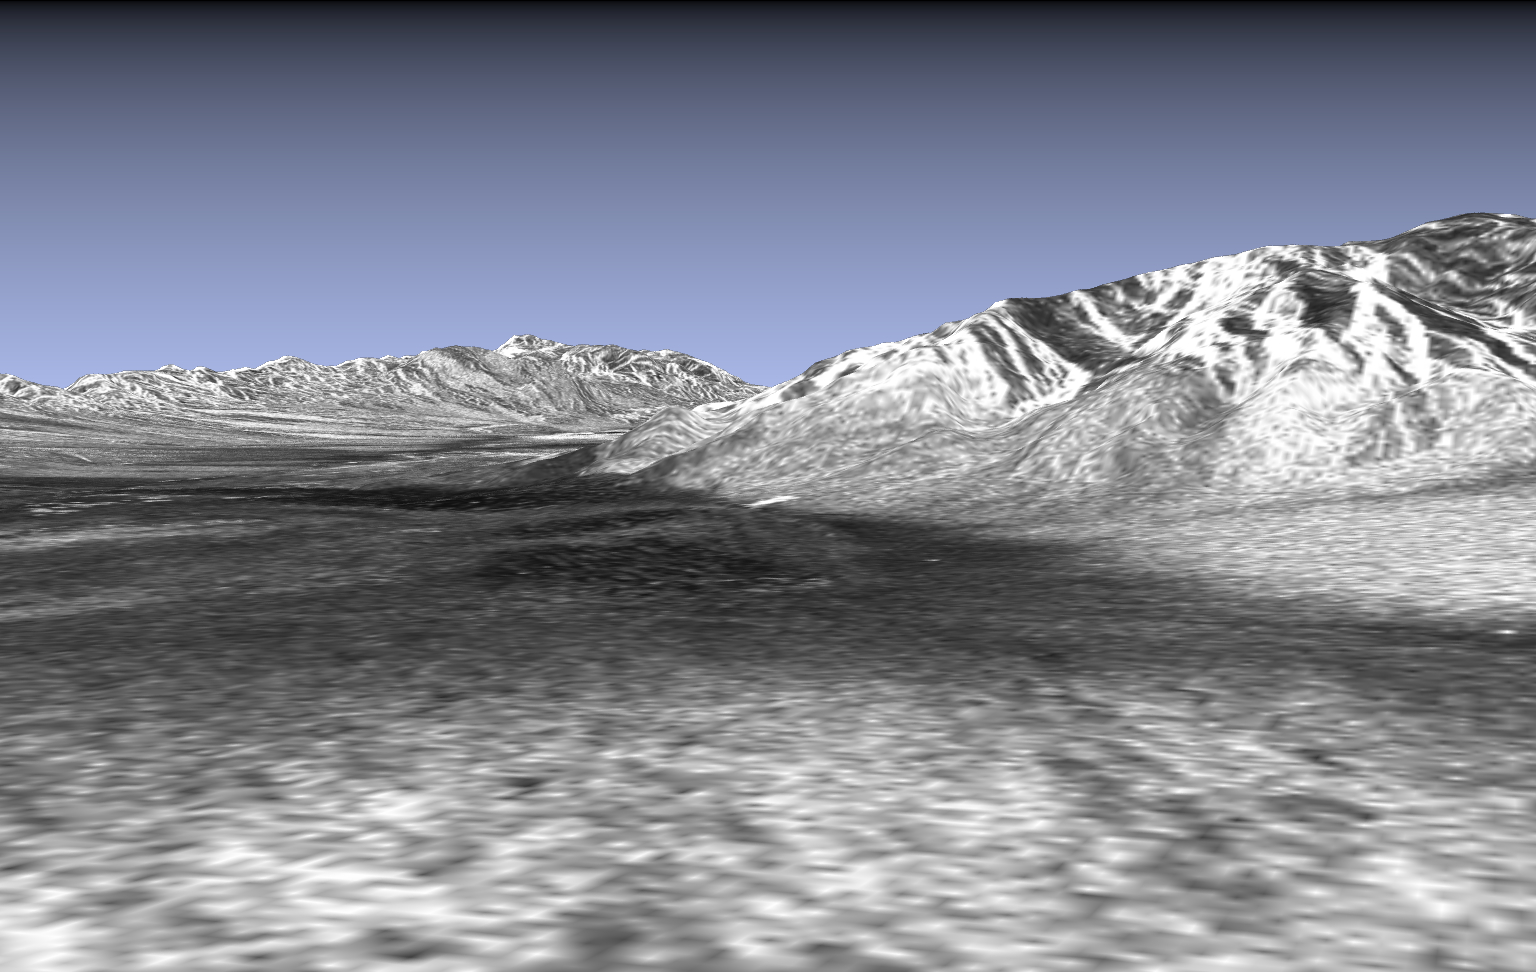

Space Radar Image of Death Valley in 3-D

This picture is a three-dimensional perspective view of Death Valley, California. This view was constructed by overlaying a SIR-C radar image on a U.S. Geological Survey digital elevation map. The SIR-C image is centered at 36.629 degrees north latitude and 117.069 degrees west longitude. We are looking at Stove Pipe Wells, which is the bright rectangle located in the center of the picture frame. Our vantage point is located atop a large alluvial fan centered at the mouth of Cottonwood Canyon. In the foreground on the left, we can see the sand dunes near Stove Pipe Wells. In the background on the left, the Valley floor gradually falls in elevation toward Badwater, the lowest spot in the United States. In the background on the right we can see Tucki Mountain.

This SIR-C/X-SAR supersite is an area of extensive field investigations and has been visited by both Space Radar Lab astronaut crews. Elevations in the Valley range from 70 meters (230 feet) below sea level, the lowest in the United States, to more than 3,300 meters (10,800 feet) above sea level. Scientists are using SIR-C/X-SAR data from Death Valley to help the answer a number of different questions about Earth’s geology.

One question concerns how alluvial fans are formed and change through time under the influence of climatic changes and earthquakes. Alluvial fans are gravel deposits that wash down from the mountains over time. They are visible in the image as circular, fan-shaped bright areas extending into the darker valley floor from the mountains. Information about the alluvial fans helps scientists study Earth’s ancient climate. Scientists know the fans are built up through climatic and tectonic processes and they will use the SIR-C/X-SAR data to understand the nature and rates of weathering processes on the fans, soil formation and the transport of sand and dust by the wind. SIR-C/X-SAR’s sensitivity to centimeter-scale (inch-scale) roughness provides detailed maps of surface texture. Such information can be used to study the occurrence and movement of dust storms and sand dunes. The goal of these studies is to gain a better understanding of the record of past climatic changes and the effects of those changes on a sensitive environment. This may lead to a better ability to predict future response of the land to different potential global climate-change scenarios. Vertical exaggeration is 1.87 times; exaggeration of relief is a common tool scientists use to detect relationships between structure (for example, faults and fractures) and topography.

Death Valley is also one of the primary calibration sites for SIR-C/X-SAR. In the lower right quadrant of the picture frame two bright dots can be seen which form a line extending to Stove Pipe Wells. These dots are corner reflectors that have been set up to calibrate the radar as the shuttle passes overhead. Thirty triangular-shaped reflectors (they look like aluminum pyramids) have been deployed by the calibration team from JPL over a 40- by 40-kilometer (25- by 25-mile) area in and around Death Valley. The signatures of these reflectors were analyzed by JPL scientists to calibrate the image used in this picture. The calibration team here also deployed transponders (electronic reflectors) and receivers to measure the radar signals from SIR-C/X-SAR on the ground.

SIR-C/X-SAR radars illuminate Earth with microwaves allowing detailed observations at any time, regardless of weather or sunlight conditions. SIR-C/X-SAR uses three microwave wavelengths: L-band (24 cm), C-band (6 cm) and X-band (3 cm). The multi-frequency data will be used by the international scientific community to better understand the global environment and how it is changing. The SIR-C/X-SAR data, in conjunction with aircraft and ground studies, will give scientists clearer insights into those environmental changes which are caused by nature and those changes which are induced by human activity.

SIR-C was developed by NASA’s Jet Propulsion Laboratory. X-SAR was developed by the Dornier and Alenia Spazio companies for the German space agency, Deutsche Agentur fur Raumfahrtangelegenheiten (DARA), and the Italian space agency, Agenzia Spaziale Italiana (ASI).

Credit: NASA/JPL-Caltech